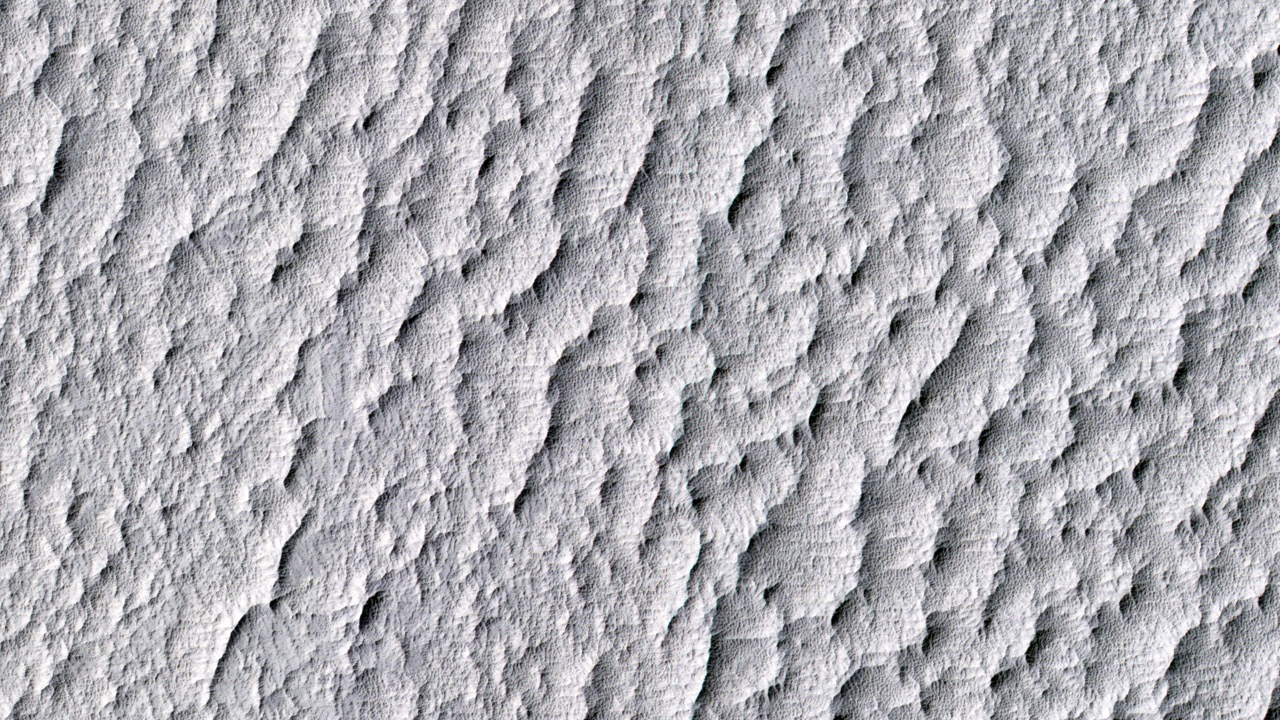

‘The Martian’ Story’s Ares 4 Landing Site

This image from the High Resolution Imaging Science Experiment (HiRISE) camera on NASA’s Mars Reconnaissance Orbiter shows a location on Mars associated with the best-selling novel and Hollywood movie, “The Martian.” It is the science-fiction tale’s planned landing site for the Ares 4 mission.

The novel placed the Ares 4 site on the floor of a very shallow crater in the southwestern corner of Schiaparelli Crater. This HiRISE image shows a flat region there entirely mantled by bright Martian dust. There are no color variations, just uniform reddish dust. A pervasive, pitted texture visible at full resolution is characteristic of many dust deposits on Mars. No boulders are visible, so the dust is probably at least a meter thick.

Past Martian rover and lander missions from NASA have avoided such pervasively dust-covered regions for two reasons. First, the dust has a low thermal inertia, meaning that it gets extra warm in the daytime and extra cold at night, a thermal challenge to survival of the landers and rovers (and people). Second, the dust hides the bedrock, so little is known about the bedrock composition and whether it is of scientific interest.

This view is one image product from HiRISE observation ESP_042014_1760, taken July 14, 2015, at 3.9 degrees south latitude, 15.2 degrees east longitude.

The University of Arizona, Tucson, operates HiRISE, which was built by Ball Aerospace & Technologies Corp., Boulder, Colorado. NASA’s Jet Propulsion Laboratory, a division of the California Institute of Technology in Pasadena, manages the Mars Reconnaissance Orbiter Project for NASA’s Science Mission Directorate, Washington. Lockheed Martin Space Systems, Denver, built the orbiter and collaborates with JPL to operate it.

Credit: NASA/JPL-Caltech/Univ. of Arizona